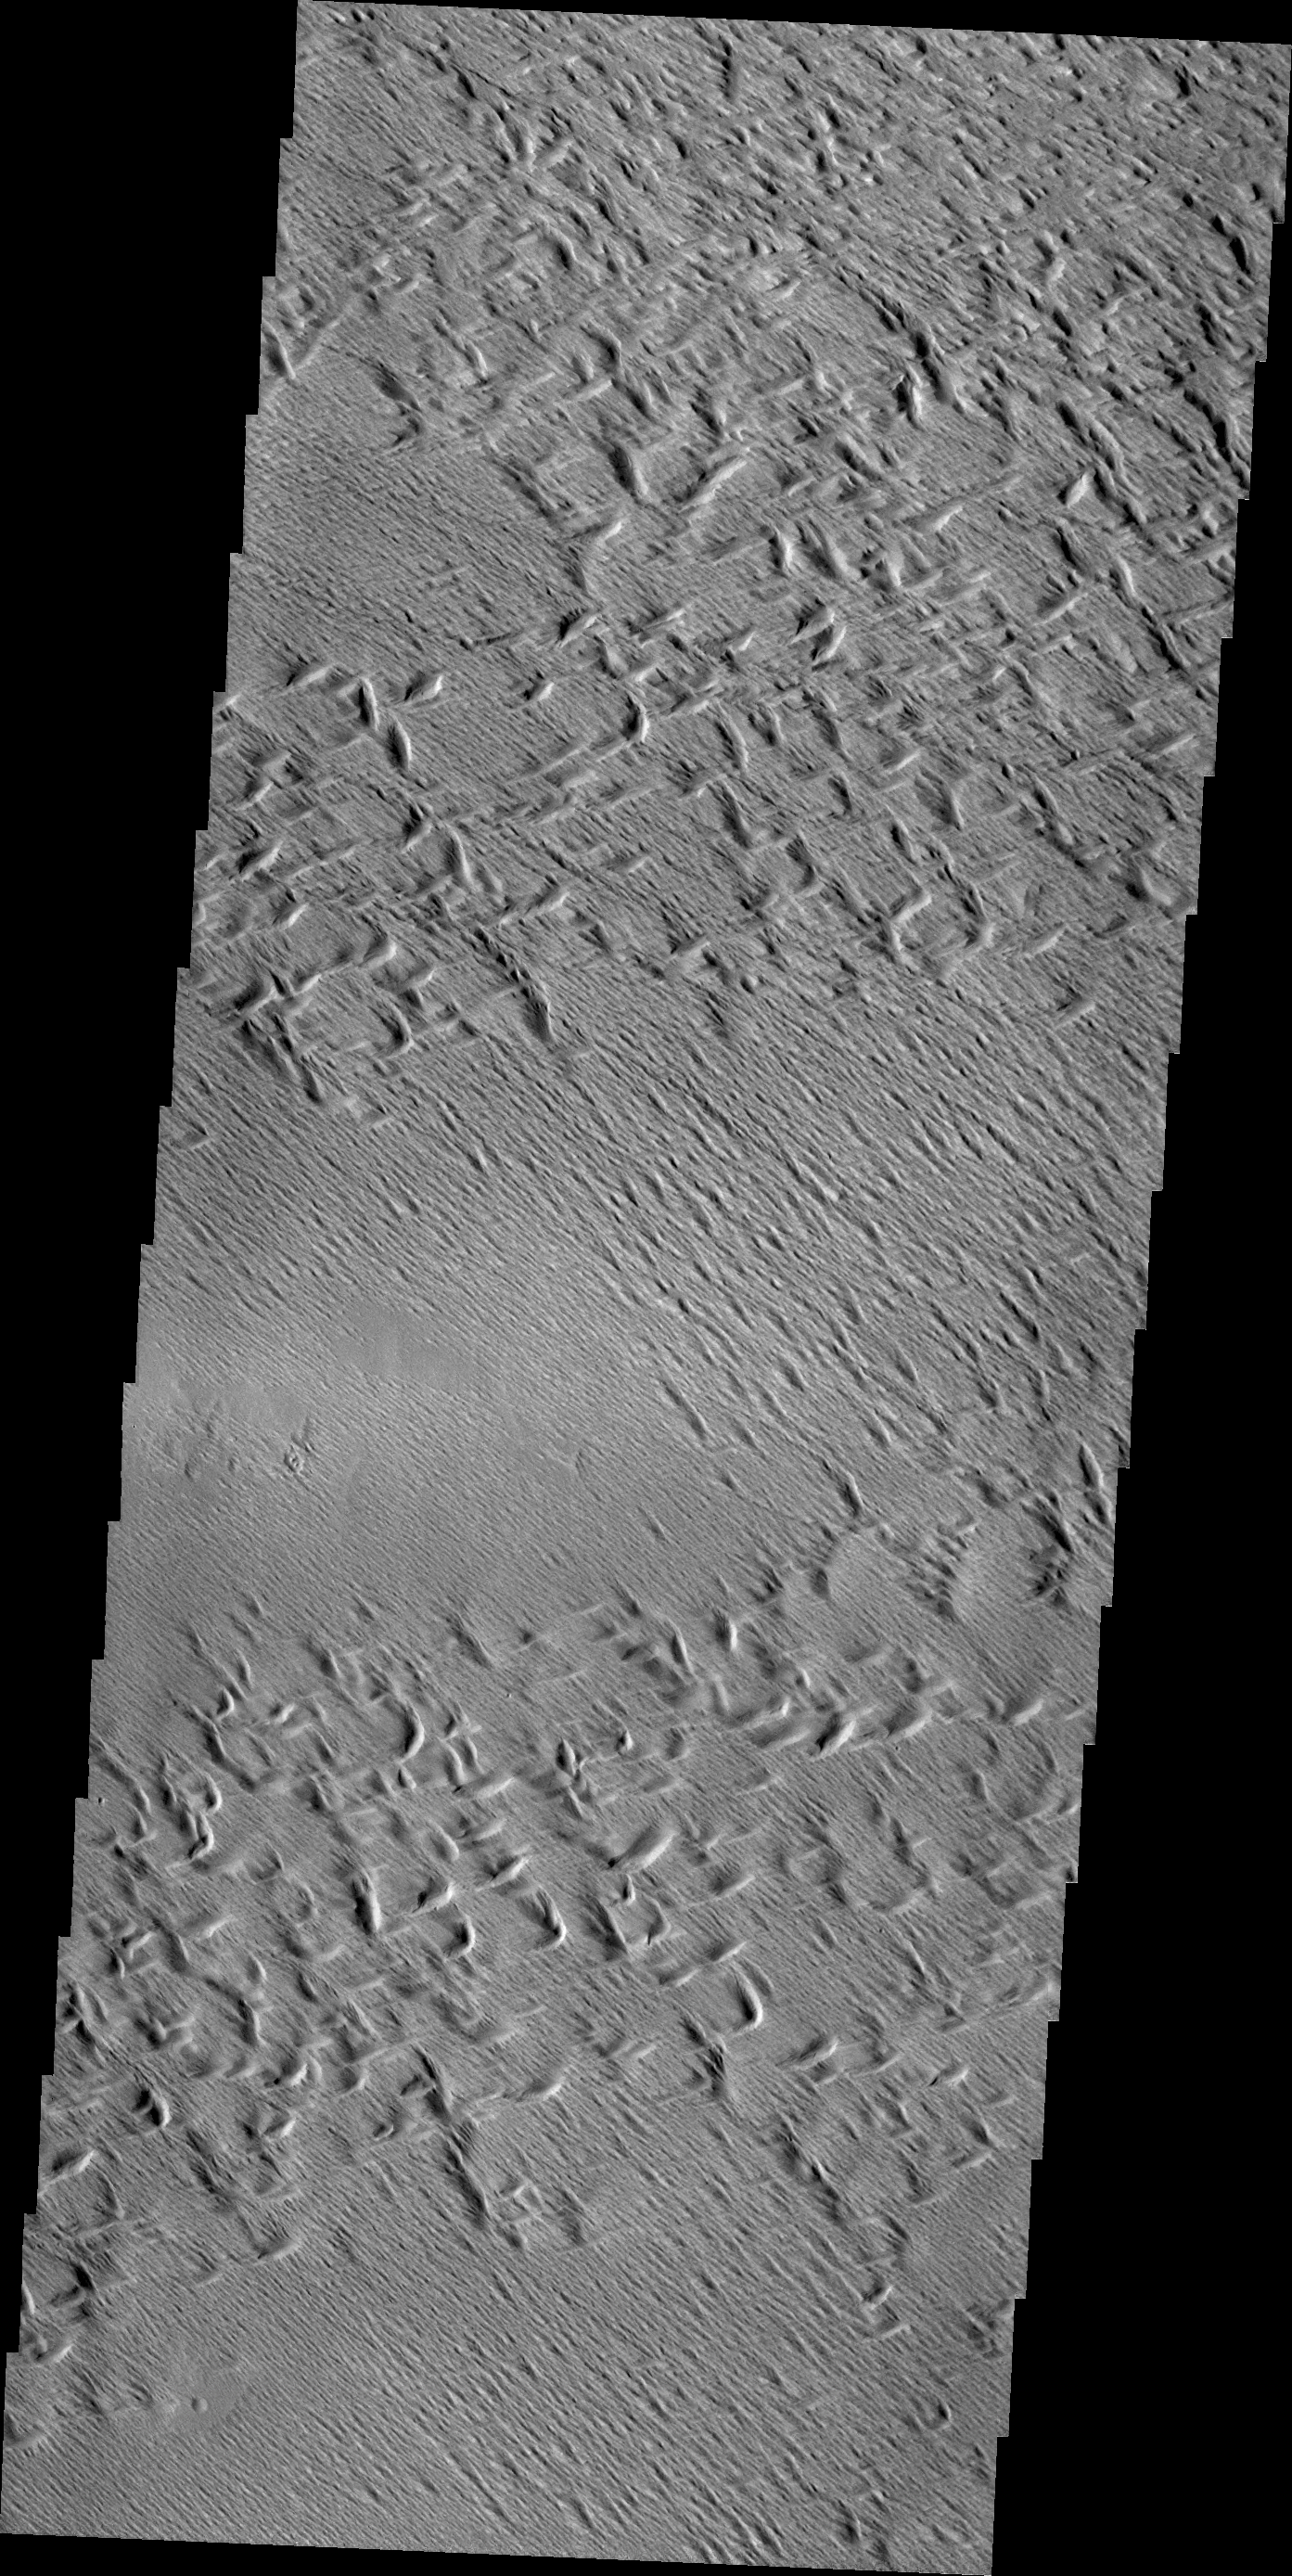

Wind Erosion

Wind erosion has created this complex surface south of Olympus Mons.

Credit: NASA/JPL/ASU